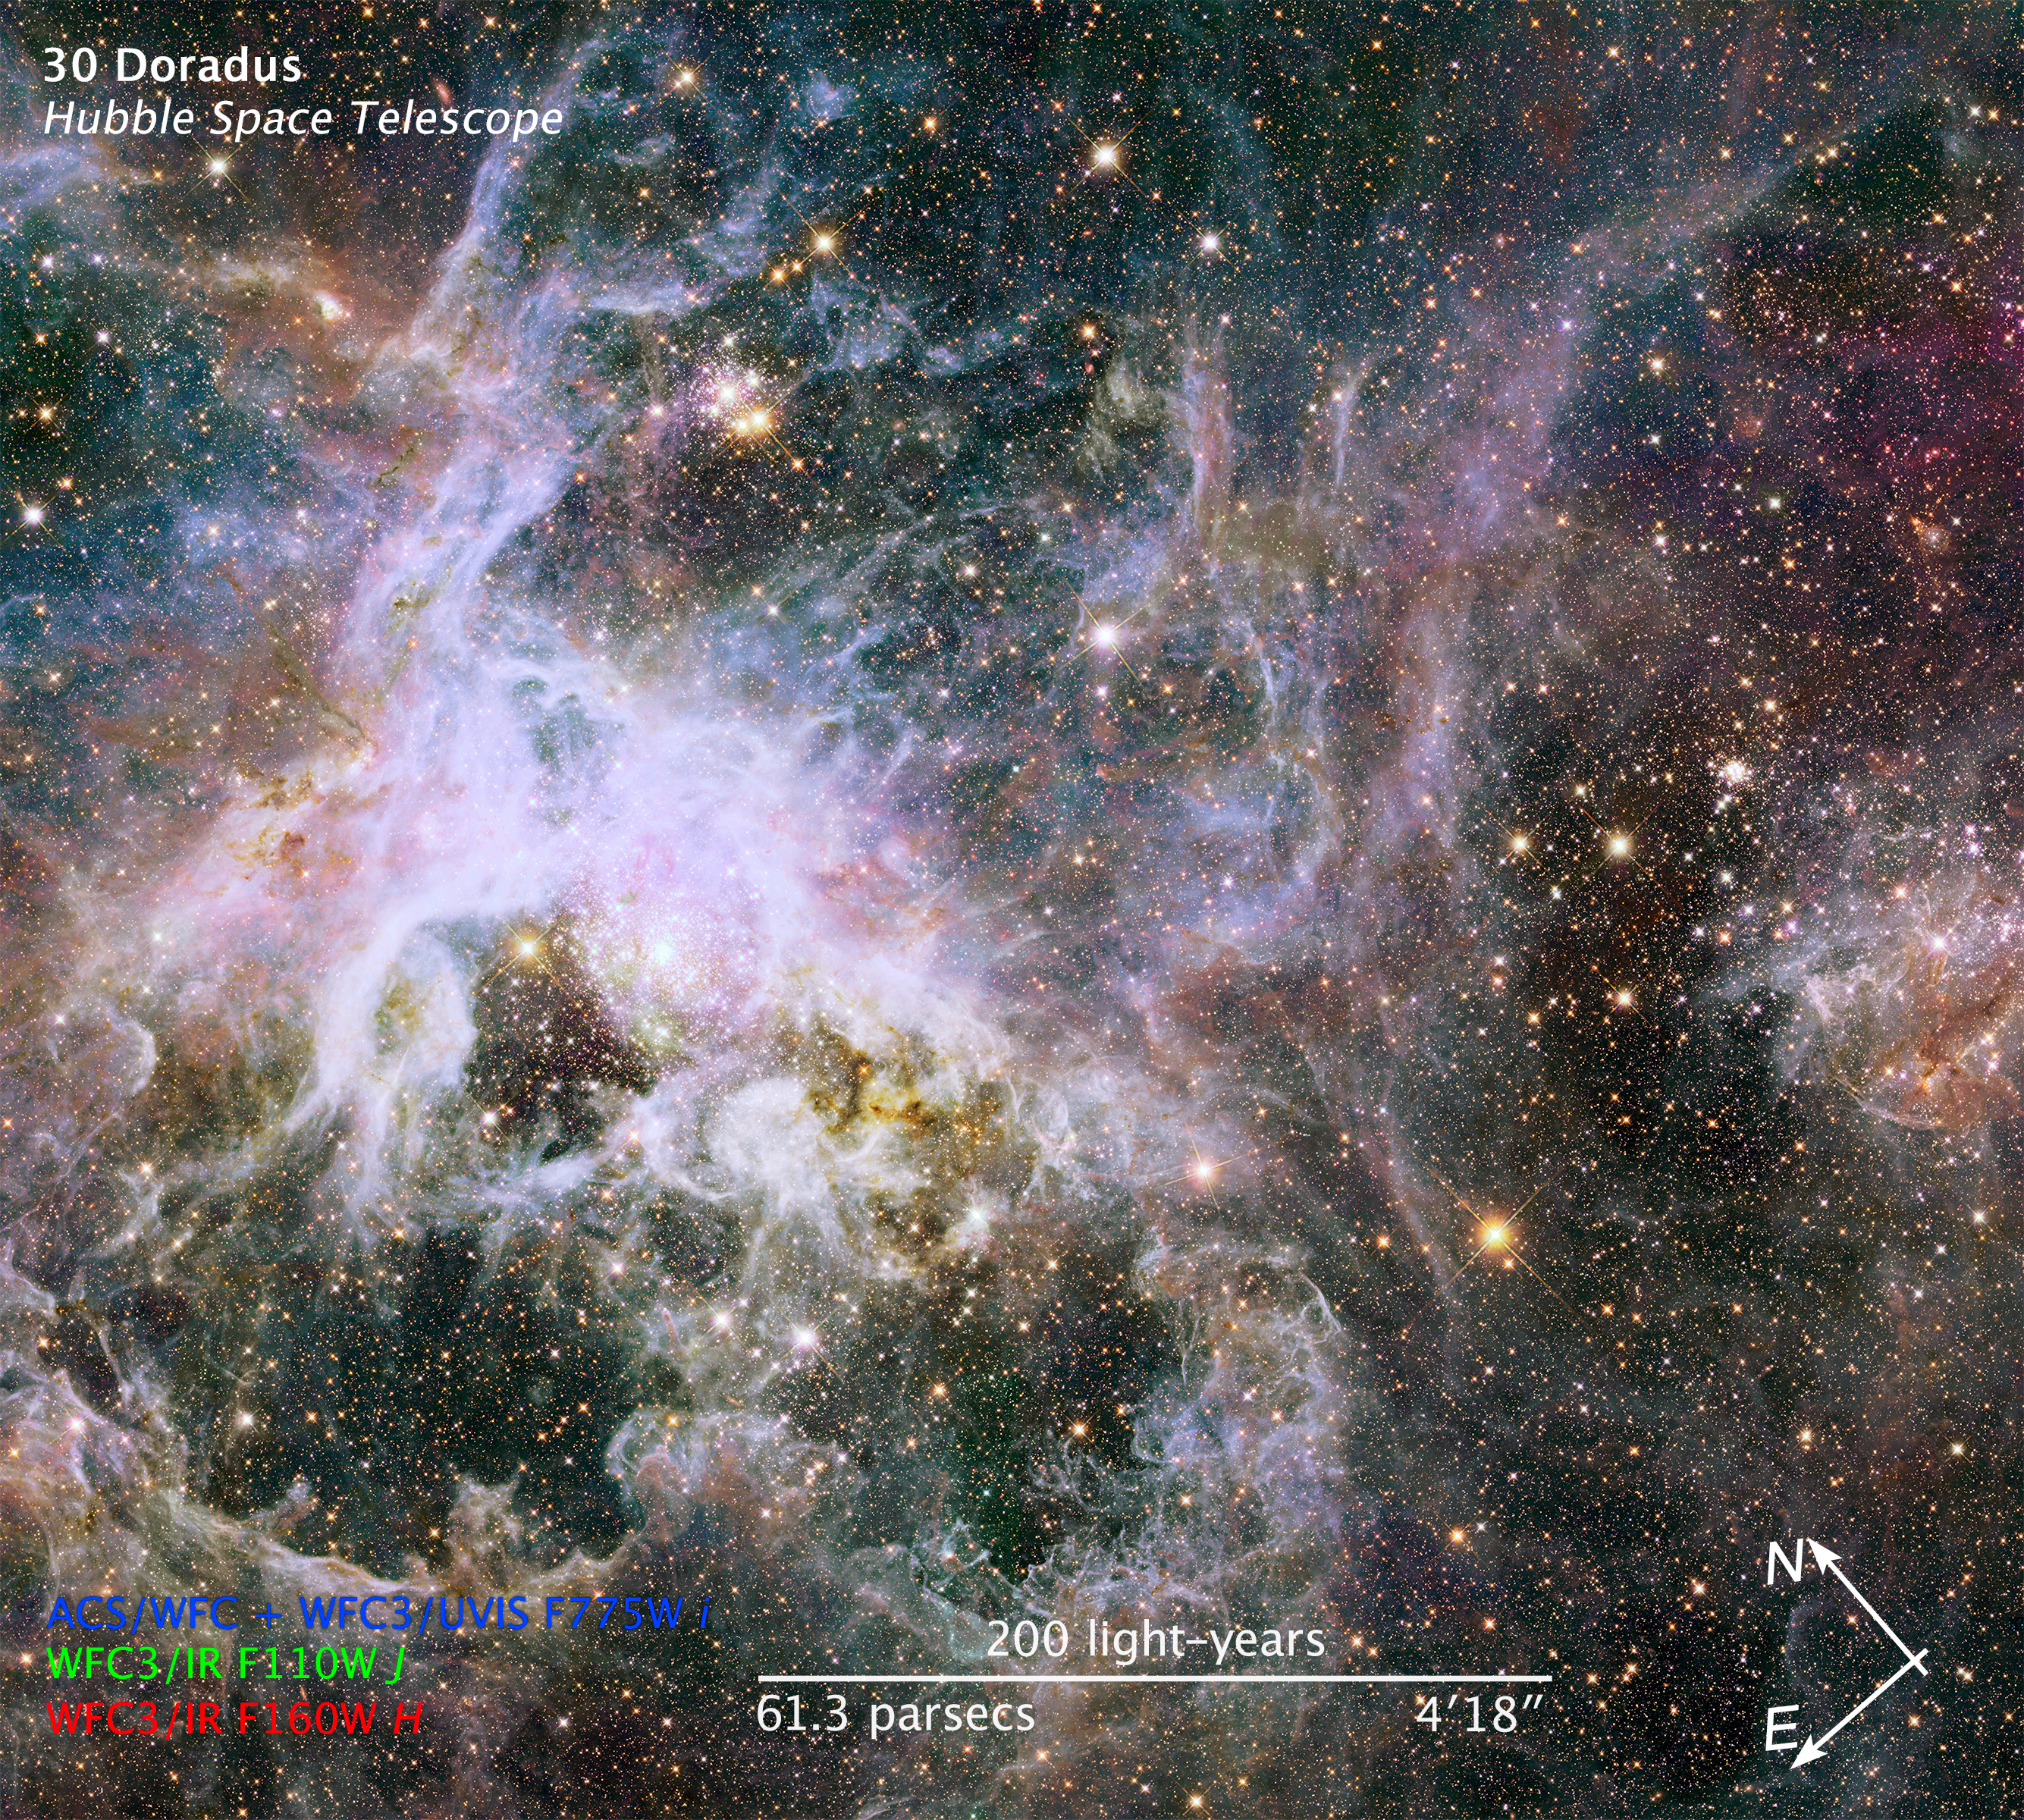

Compass and Scale Image for 30 Doradus IR

Object Name: 30 Doradus
Object Description: Emission Nebula in the Large Magellanic Cloud
Instrument: HST/ACS/WFC, HST/WFC3/IR, and HST/WFC3/UVIS
Filters: ACS/WFC: F775W (i) WFC3/UVIS: F775W (i) WFC3/IR: F110W (J), F160W (H)

The images in this release are composites of separate exposures obtained with the ACS and WFC3 instruments on the Hubble Space Telescope. Several filters were used to sample broad and narrow wavelength ranges. The color results from assigning different hues (colors) to each monochromatic (grayscale) image associated with an individual filter. In this case, the assigned colors are: Blue: F775W (i) Green: F110W (J) Red: F160W (H)

Credit: Illustration: NASA, ESA, and Z. Levay (STScI)